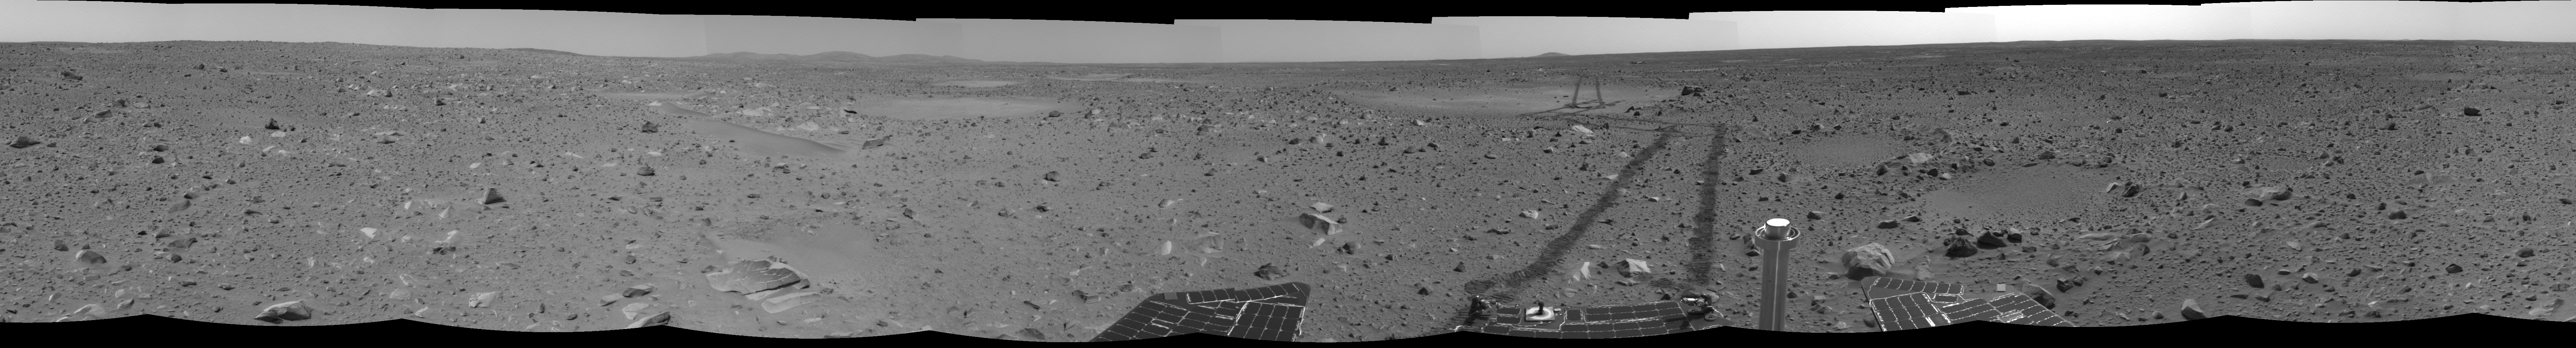

Long and Winding Road

This image shows the path the Mars Exploration Rover Spirit has traveled since it landed 53 martian days, or sols, ago. “Laguna Hollow,” the shallow depression where Spirit dug a trench, can be seen to the right of center. Spirit stayed at “Laguna Hollow” for 3 sols, investigating the fine-grained soil contained there and the trench it dug with one of its wheels. The rover is headed northeast toward a large crater nicknamed “Bonneville.” This navigation camera image mosaic was taken from the rover’s new location, a region dubbed “Middle Ground” located 98 meters (322 feet) away from “Bonneville.”

Credit: NASA/JPL